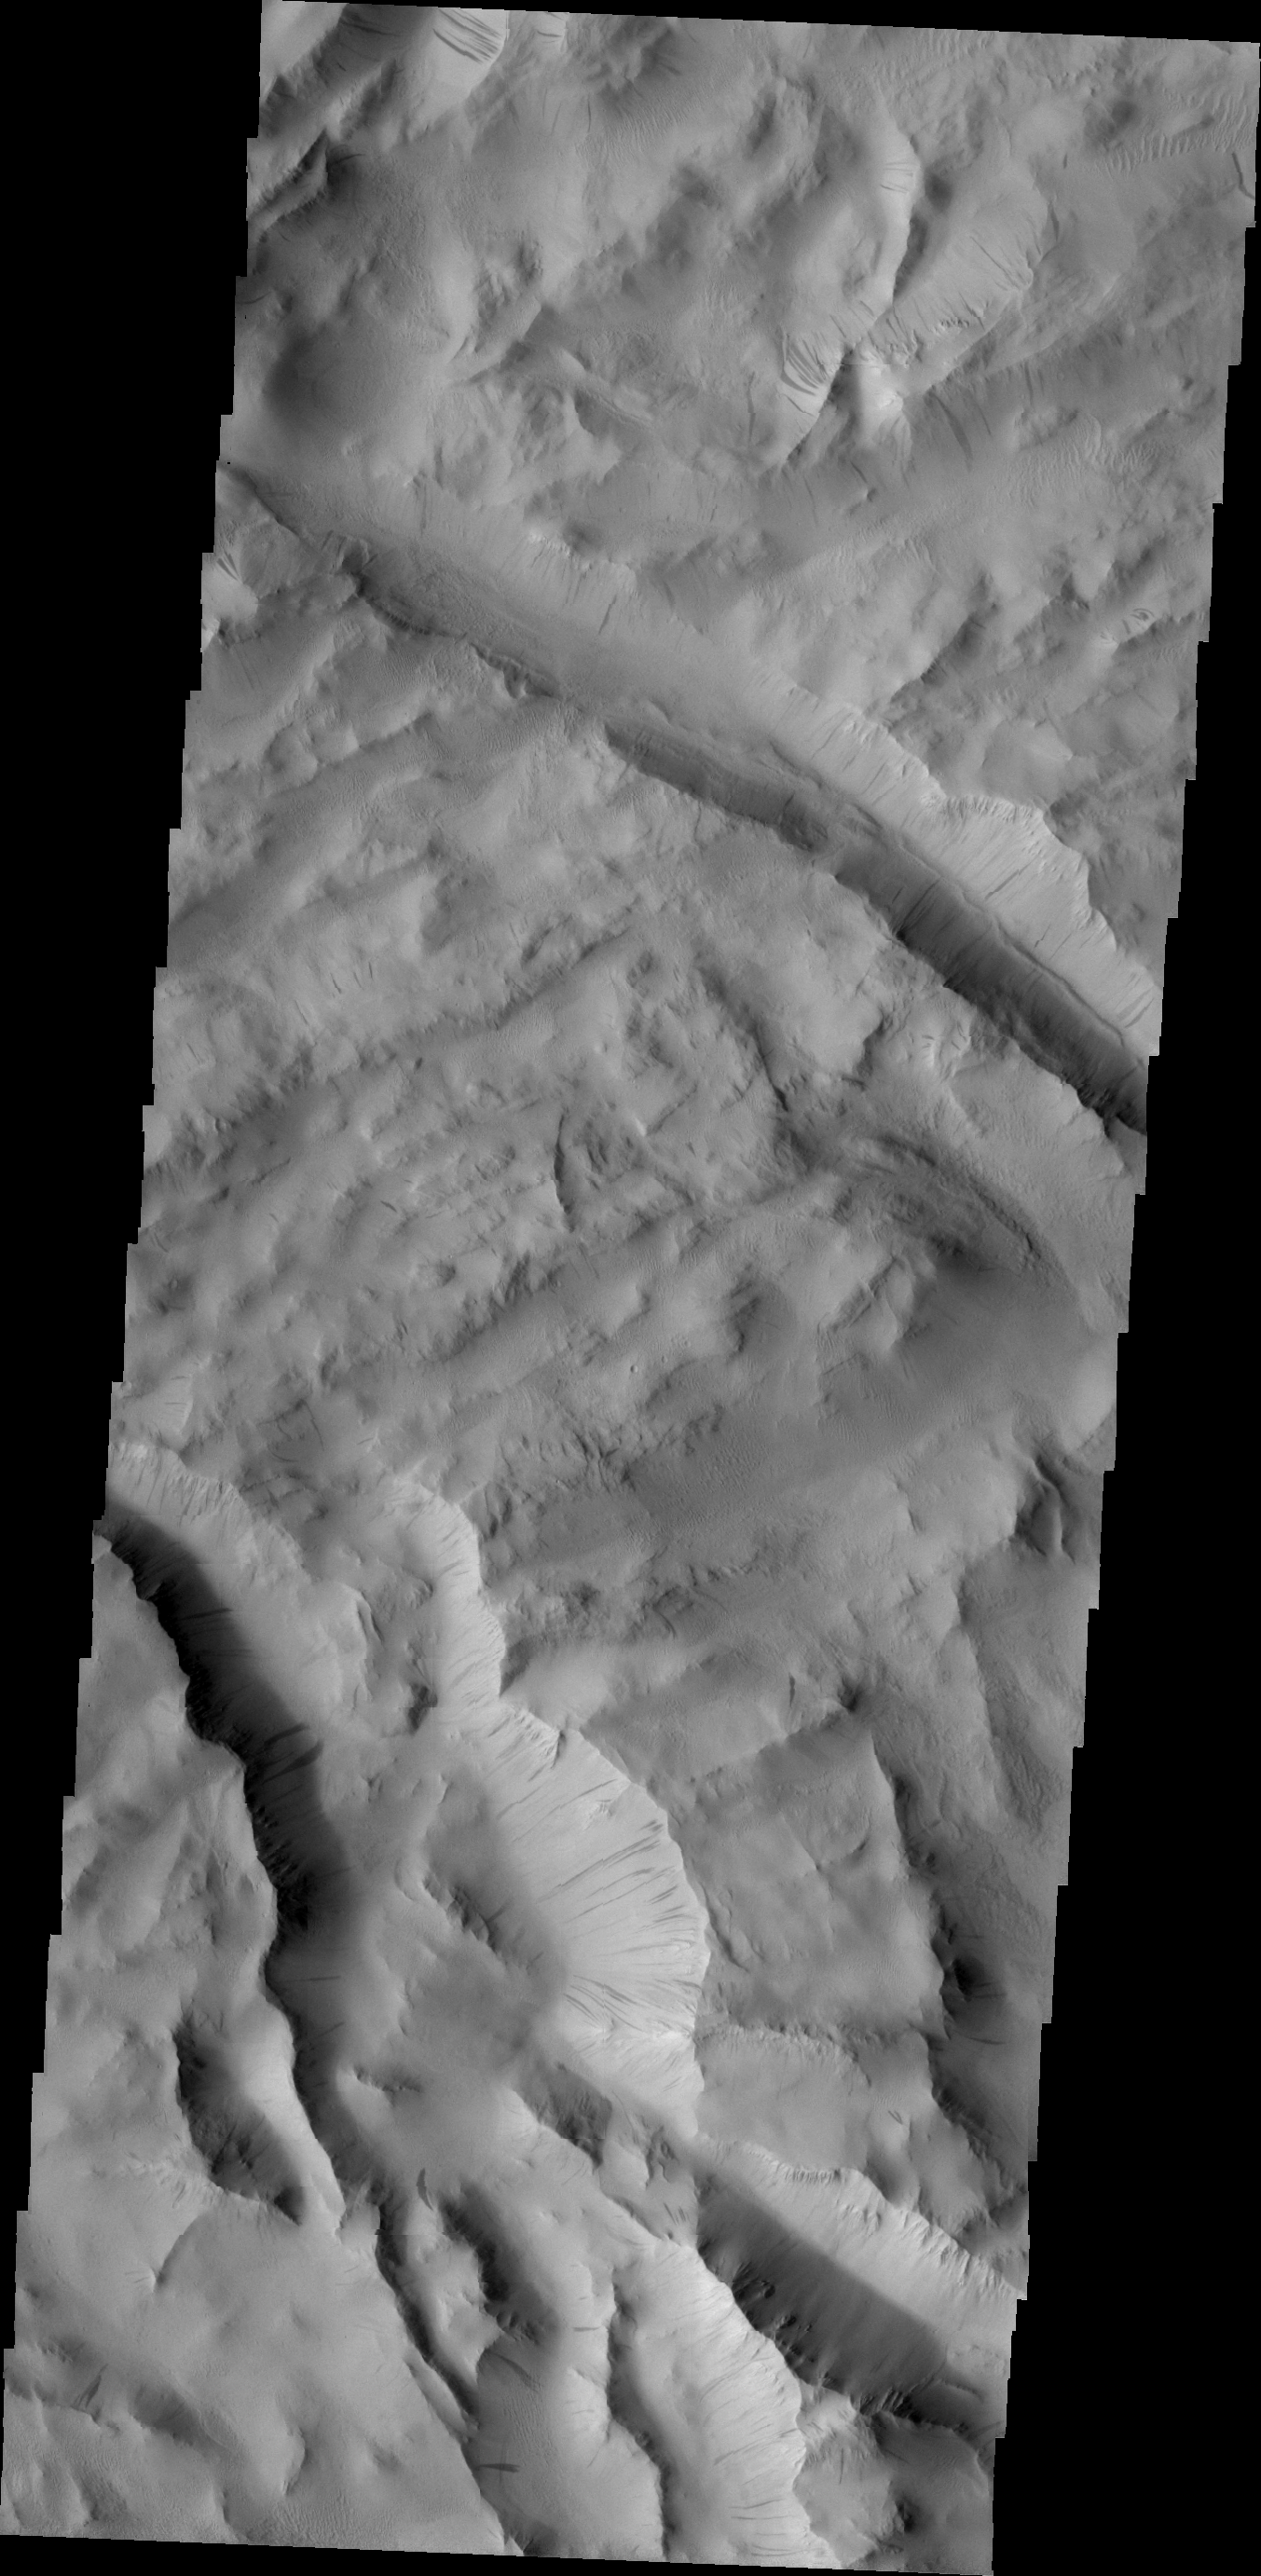

Lycus Sulci

Dark slope streaks are found throughout Lycus Sulci.

Image information: VIS instrument. Latitude 28.3N, Longitude 224.8E. 19 meter/pixel resolution.

Please see the THEMIS Data Citation Note for details on crediting THEMIS images.

Note: this THEMIS visual image has not been radiometrically nor geometrically calibrated for this preliminary release. An empirical correction has been performed to remove instrumental effects. A linear shift has been applied in the cross-track and down-track direction to approximate spacecraft and planetary motion. Fully calibrated and geometrically projected images will be released through the Planetary Data System in accordance with Project policies at a later time.

NASA’s Jet Propulsion Laboratory manages the 2001 Mars Odyssey mission for NASA’s Office of Space Science, Washington, D.C. The Thermal Emission Imaging System (THEMIS) was developed by Arizona State University, Tempe, in collaboration with Raytheon Santa Barbara Remote Sensing. The THEMIS investigation is led by Dr. Philip Christensen at Arizona State University. Lockheed Martin Astronautics, Denver, is the prime contractor for the Odyssey project, and developed and built the orbiter. Mission operations are conducted jointly from Lockheed Martin and from JPL, a division of the California Institute of Technology in Pasadena.

Credit: NASA/JPL/ASU